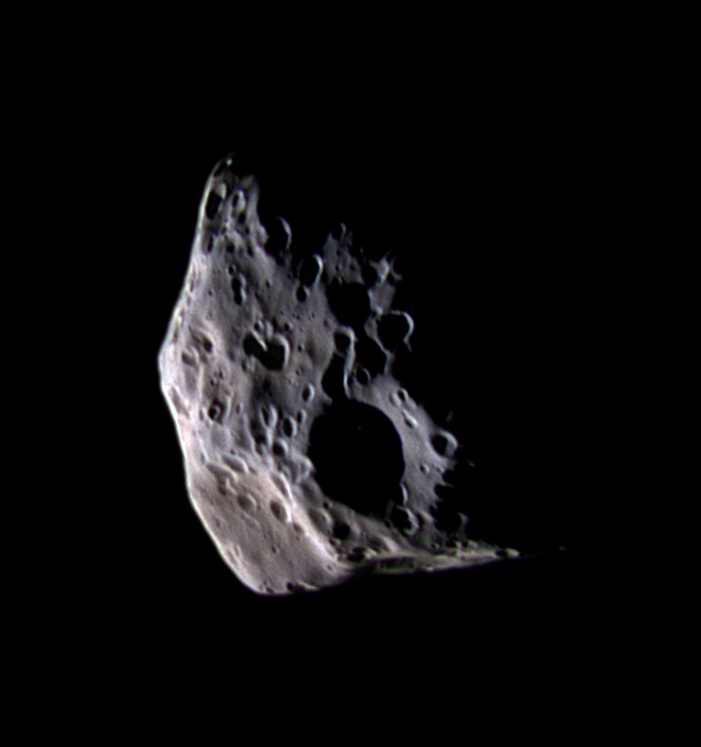

Epimetheus: Up-Close and Colorful

With this false-color view, Cassini presents the closest look yet at Saturn’s small moon Epimetheus (epp-ee-MEE-thee-uss).

The color of Epimetheus in this view appears to vary in a non-uniform way across the different facets of the moon’s irregular surface. Usually, color differences among planetary terrains identify regional variations in the chemical composition of surface materials. However, surface color variations can also be caused by wavelength-dependent differences in the way a particular material reflects light at different lighting angles. The color variation in this false-color view suggests such “photometric effects” because the surface appears to have a more bluish cast in areas where sunlight strikes the surface at greater angles.

This false color view combines images obtained using filters sensitive to ultraviolet, polarized green and infrared light. The images were taken at a Sun-Epimetheus-spacecraft, or phase, angle of 115 degrees, thus part of the moon is in shadow to the right. This view shows an area seen only very obliquely by NASA’s Voyager spacecraft. The scene has been rotated so that north on Epimetheus is up.

The slightly reddish feature in the lower left is a crater named Pollux. The large crater just below center is Hilairea, which has a diameter of about 33 kilometers (21 miles).

At 116 kilometers (72 miles) across, Epimetheus is slightly smaller than its companion moon, Janus (181 kilometers, or 113 miles across), which orbits at essentially the same distance from Saturn.

The images for this color composite were obtained with the Cassini spacecraft narrow-angle camera on March 30, 2005, at a distance of approximately 74,600 kilometers (46,350 miles) from Epimetheus. Resolution in the original images was about 450 meters (1,480 feet) per pixel. This view has been magnified by a factor of two to aid visibility.

The Cassini-Huygens mission is a cooperative project of NASA, the European Space Agency and the Italian Space Agency. The Jet Propulsion Laboratory, a division of the California Institute of Technology in Pasadena, manages the mission for NASA’s Science Mission Directorate, Washington, D.C. The Cassini orbiter and its two onboard cameras were designed, developed and assembled at JPL. The imaging team is based at the Space Science Institute, Boulder, Colo.

Credit: NASA/JPL/Space Science Institute